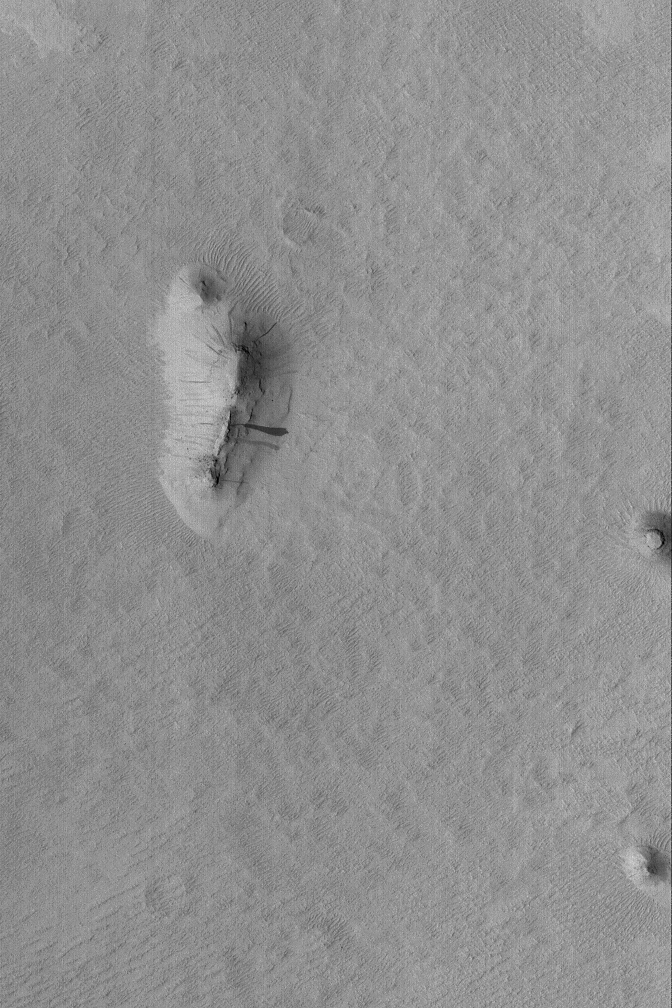

Buttes in Memnonia

20 April 2004
This Mars Global Surveyor (MGS) Mars Orbiter Camera (MOC) image shows three small buttes in the Memnonia Sulci region of Mars near 10.5°S, 176.1°W. The buttes are remnants of formerly more extensive layered rock that once covered the region. The larger butte has several dark slope streaks formed by downslope movement (landsliding/avalanching) of dust. The picture covers an area about 3 km (1.9 mi) across. Sunlight illuminates the scene from the left.

Credit: NASA/JPL/Malin Space Science Systems